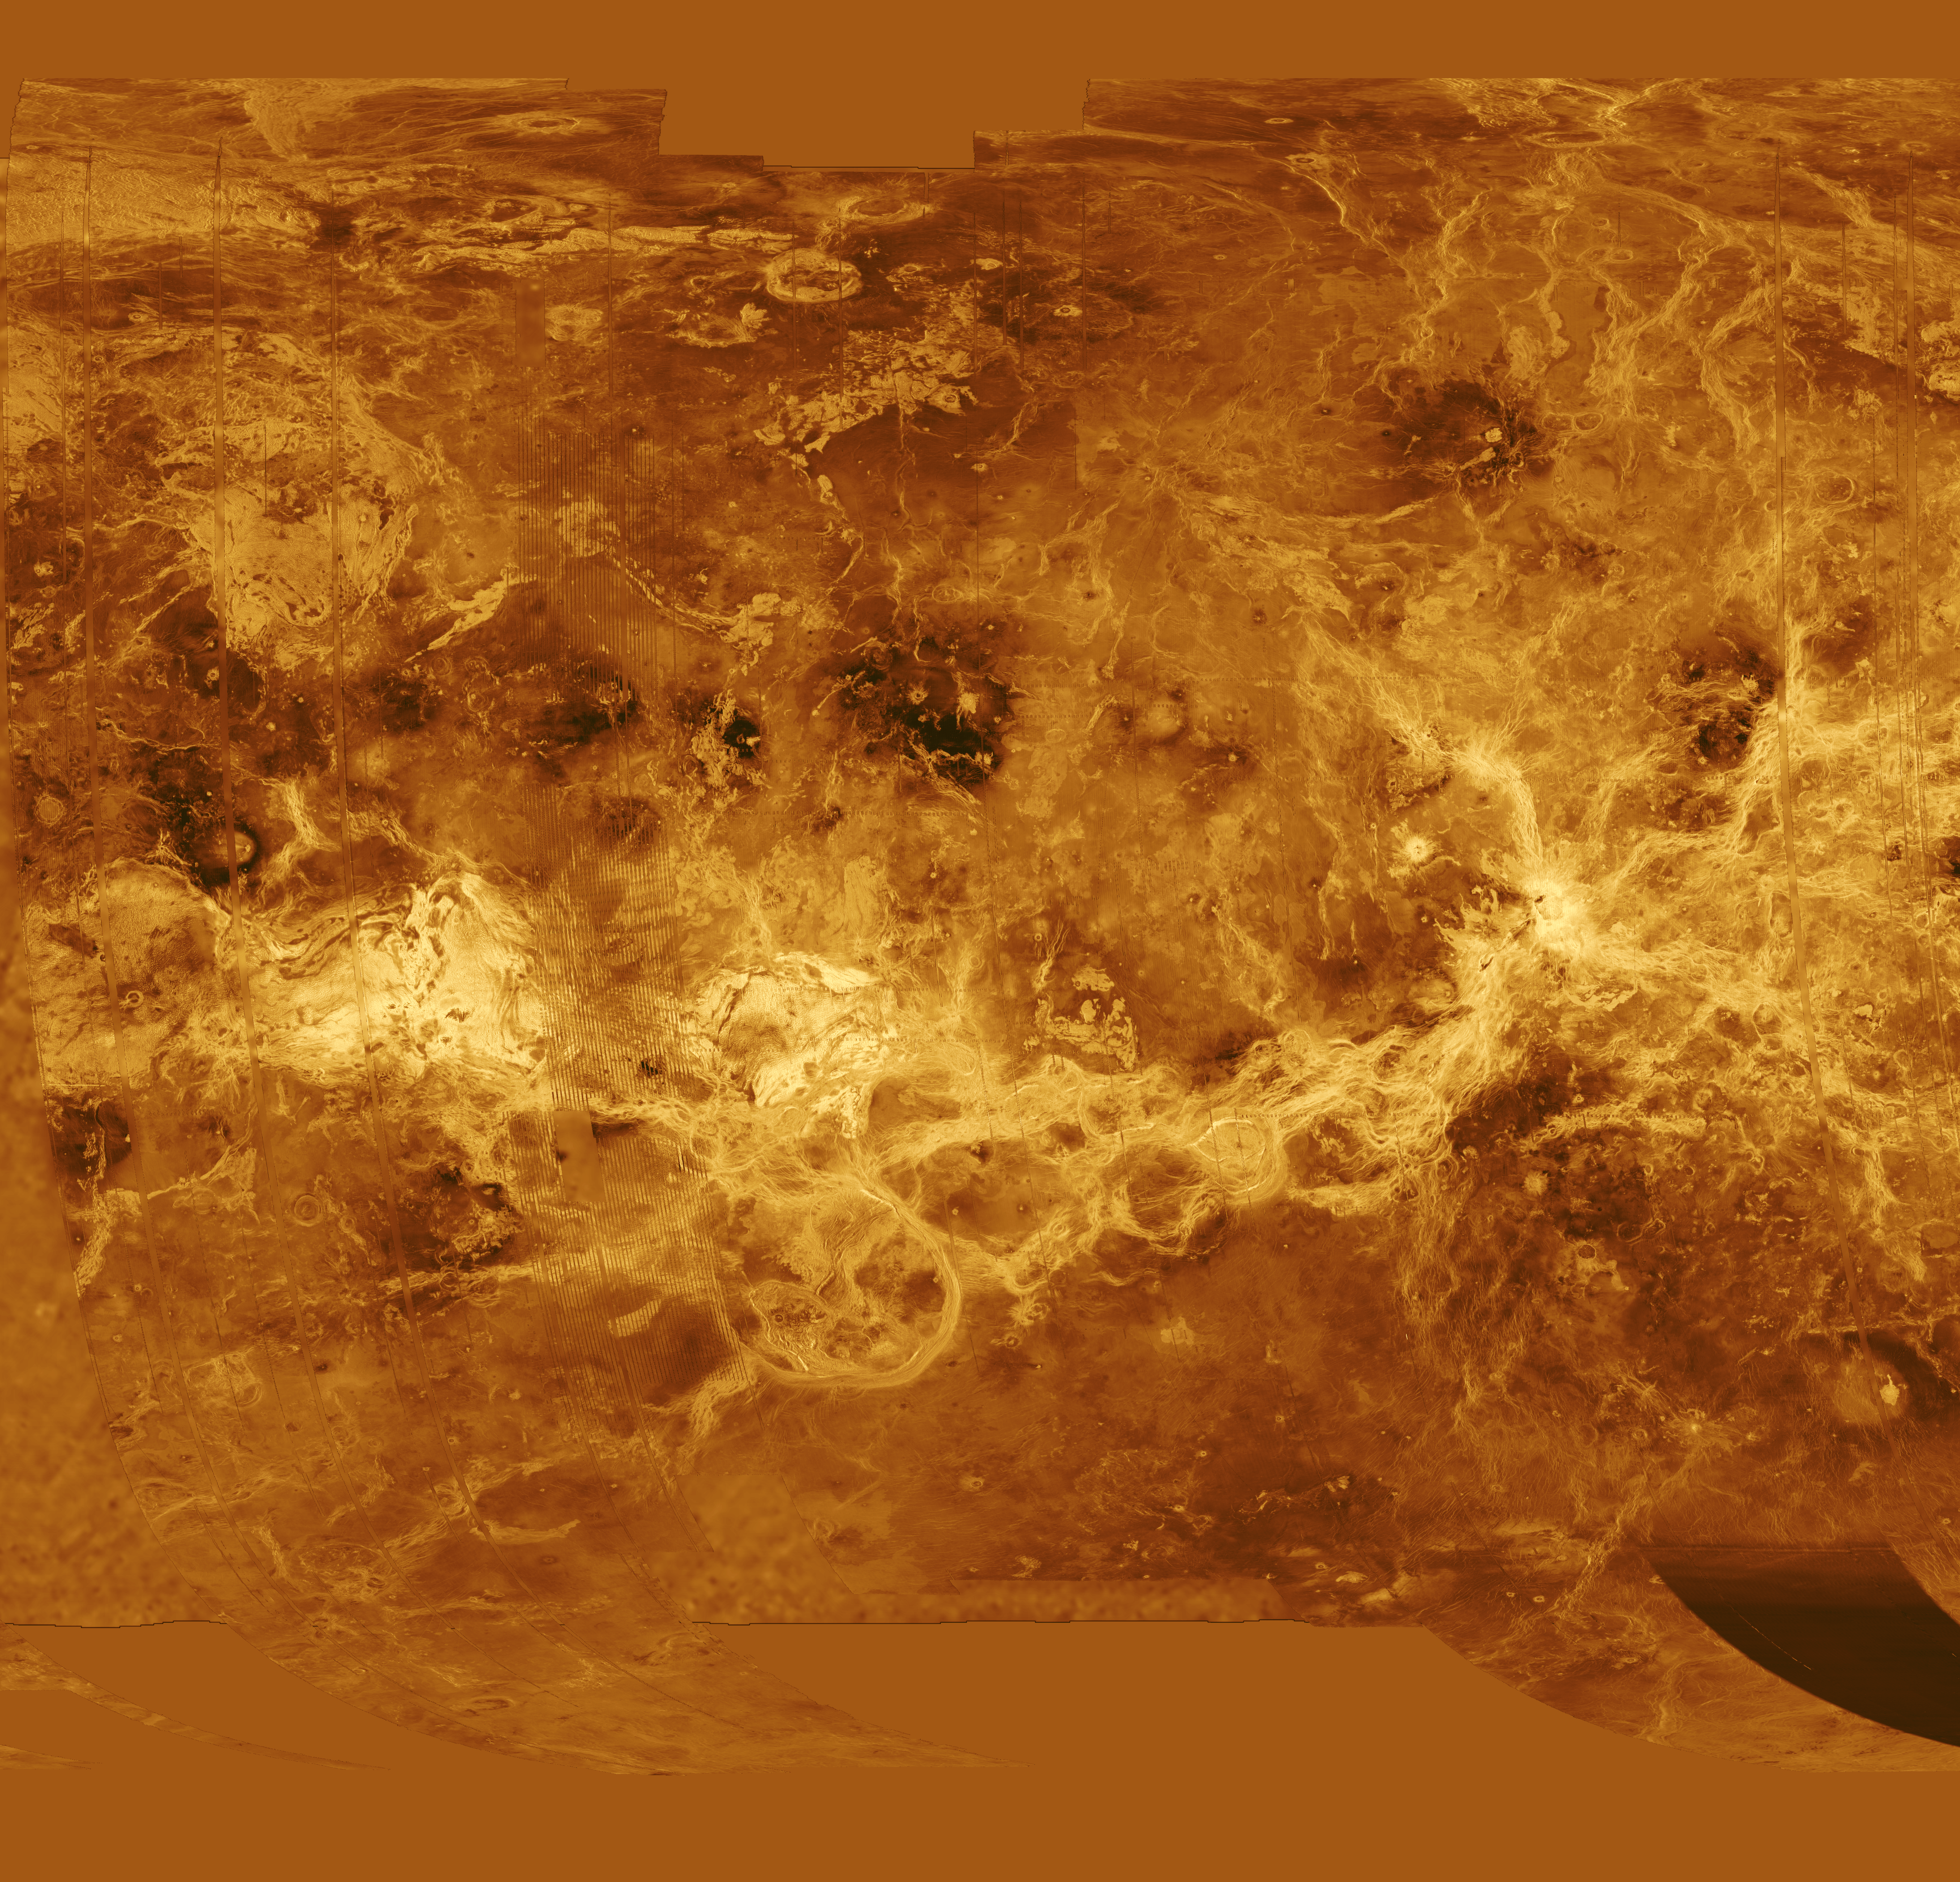

Venus – Simple Cylindrical Map of Surface (Eastern Half)

The eastern half of the planet is displayed in this simple cylindrical map of the surface of Venus. The left edge of the image is at 52.5 degrees east longitude, the right edge at 240 degrees east longitude. The top and bottom of the image are at 90 degrees north latitude and 90 degrees south latitude, respectively. Magellan synthetic aperture radar mosaics from the first cycle of Magellan mapping are mapped onto a rectangular latitude-longitude grid to create this image. Data gaps are filled with Pioneer Venus Orbiter altimetric data, or a constant mid-range value. Simulated color is used to enhance small-scale structure. The simulated hues are based on color images recorded by the Soviet Venera 13 and 14 spacecraft. The image was produced by the Solar System Visualization project and the Magellan science team at the JPL Multimission Image Processing Laboratory.

Credit: NASA/JPL